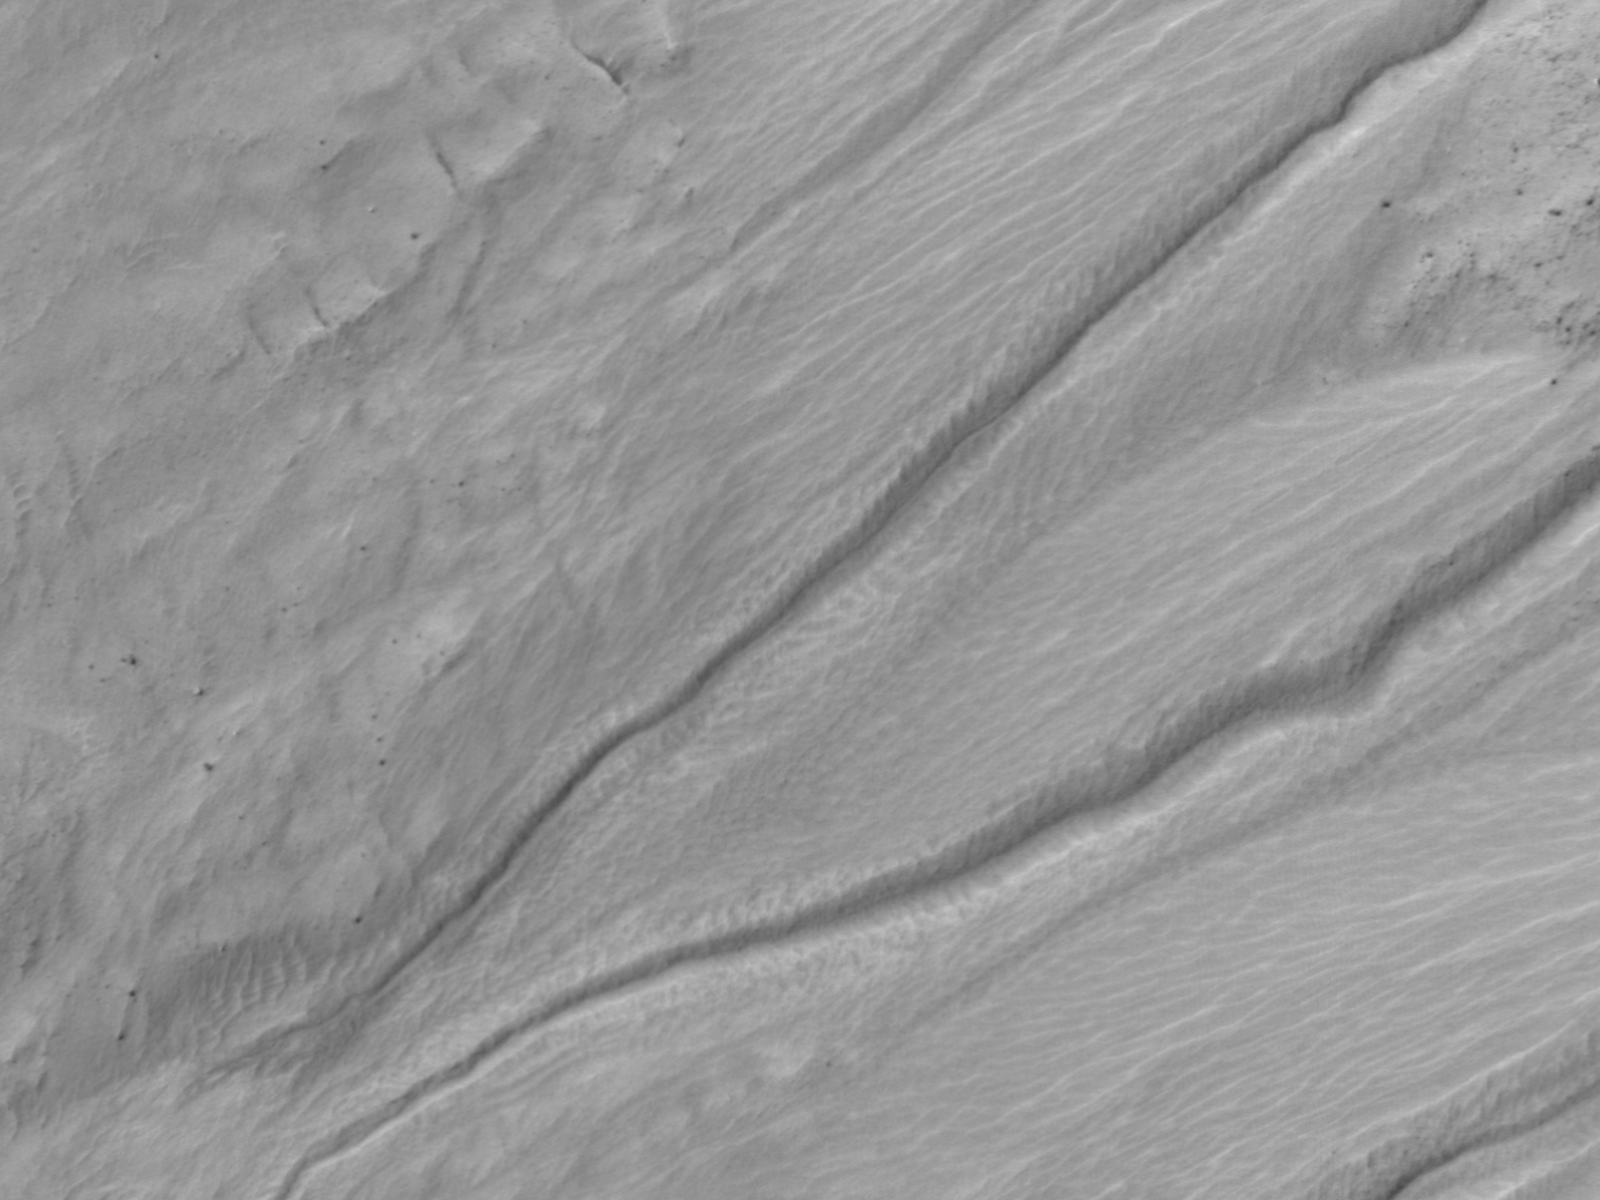

Changes in a Gully in a Mars Crater (Two-Image Comparison)

This back and forth comparison shows changes that occurred in a gully on a south-facing slope in middle southern latitudes of Mars. Such changes in gullies on Mars, unlike changes in a recently discovered class of active slope features, have not been linked to warm seasons.

Both images in this pair were taken by the High Resolution Imaging Science Experiment (HiRISE) camera on NASA’s Mars Reconnaissance Orbiter, one on June 24, 2011, the other on July 29, 2009. In the later image, darkening of ground is visible near the tip of the gully in the lower left corner. The site is at 38.8 degrees south latitude, 159.5 degrees east longitude.

The University of Arizona, Tucson, operates the HiRISE camera, which was built by Ball Aerospace & Technologies Corp., Boulder, Colo. NASA’s Jet Propulsion Laboratory, a division of the California Institute of Technology, Pasadena, manages the Mars Reconnaissance Orbiter for the NASA Science Mission Directorate, Washington. Lockheed Martin Space Systems, Denver, is the spacecraft development and integration contractor for the project and built the spacecraft.

Credit: NASA/JPL-Caltech/University of Arizona